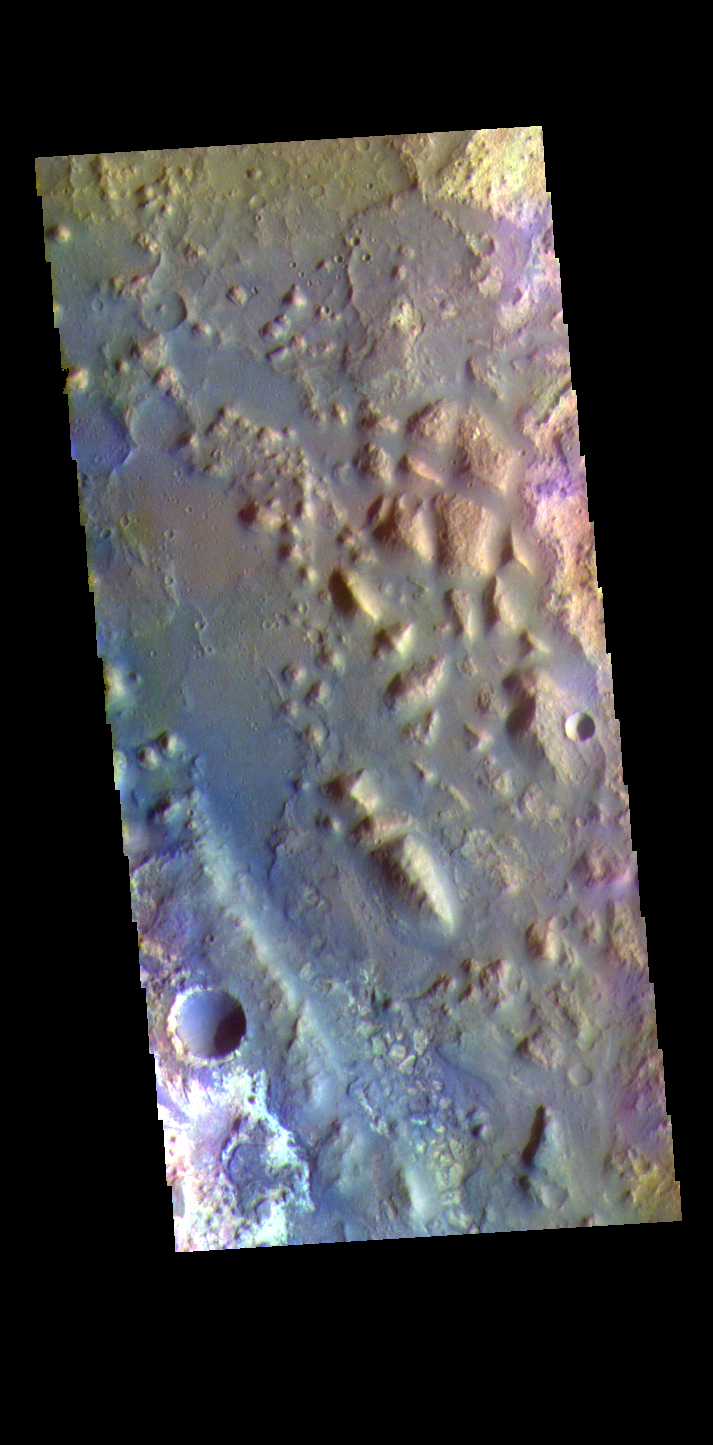

Mawrth Vallis – False Color

The THEMIS VIS camera contains 5 filters. The data from different filters can be combined in multiple ways to create a false color image. These false color images may reveal subtle variations of the surface not easily identified in a single band image. Today’s false color image shows the region where Mawrth Vallis enters Acidalia Planitia. The name Mawrth Vallis comes from the Welsh word for Mars. Mawrth winds through northwest Arabia Terra for some 640 kilometers (400 miles) before emptying into Acidalia Planitia on the edge of the vast northern lowlands. Unlike many outflow channels that start in regions of chaotic terrain, Mawrth Vallis just appears and then grows deeper as it heads downstream, holding a width of approximately 15 km (9 mi) until it widens near its mouth.

Credit: NASA/JPL-Caltech/ASU